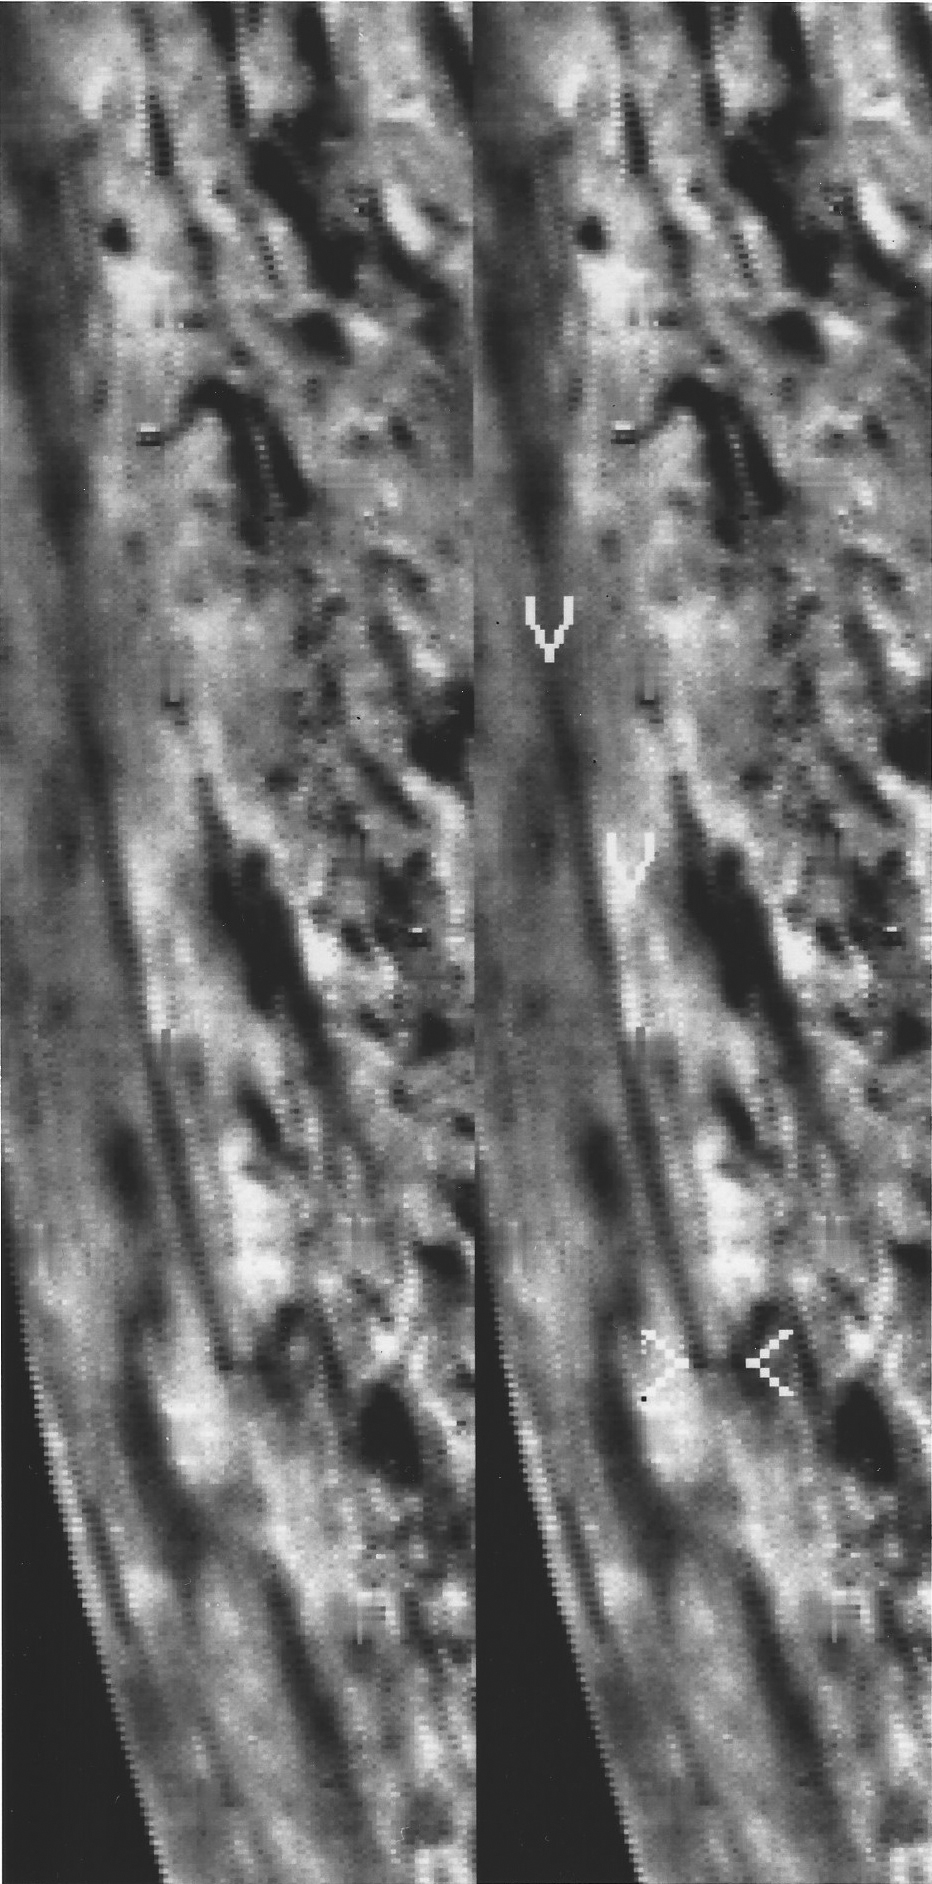

Triton’s Dark Plume

A several-kilometers-tall, geyser-like eruption of dark material is seen shooting almost straight up from the surface of Neptune’s moon, Triton, in this Voyager 2 image, acquired on Aug. 24, 1989, from a distance of 99,920 kilometers (about 62,000 miles). This dark plume first discovered in stereo images taken by Voyager 2 consists of a narrow stem that rises vertically nearly eight kilometers (five miles), forming a cloud that drifts 150 kilometers (90 miles) westward in Triton’s winds. The image shows the geyser-like column nearly in profile, as the spacecraft was only 16 degrees above the hotizon as seen from Triton’s surface at the base of the plume. While Voyager scientists are still trying to determine the mechanism responsible for the eruption, one possibility being considered is that pressurized gas, probably nitrogen, rises from beneath the surface and carries aloft dark particles, probably including carbon-rich materials and possibly ice crystals. The plume carries the particles to an altitude where they are left suspended as a westward-drifting cloud. (The same image is shown in the upper and lower panels; the lower panel is marked to indicate the top and bottom of the plume, the lateral extent of the cloud, and the visible extent of the cloud’s shows.) The Voyager Project is managed for NASA’s Office of Space Science and Applications by the Jet Propulsion Laboratory.

Credit: NASA/JPL